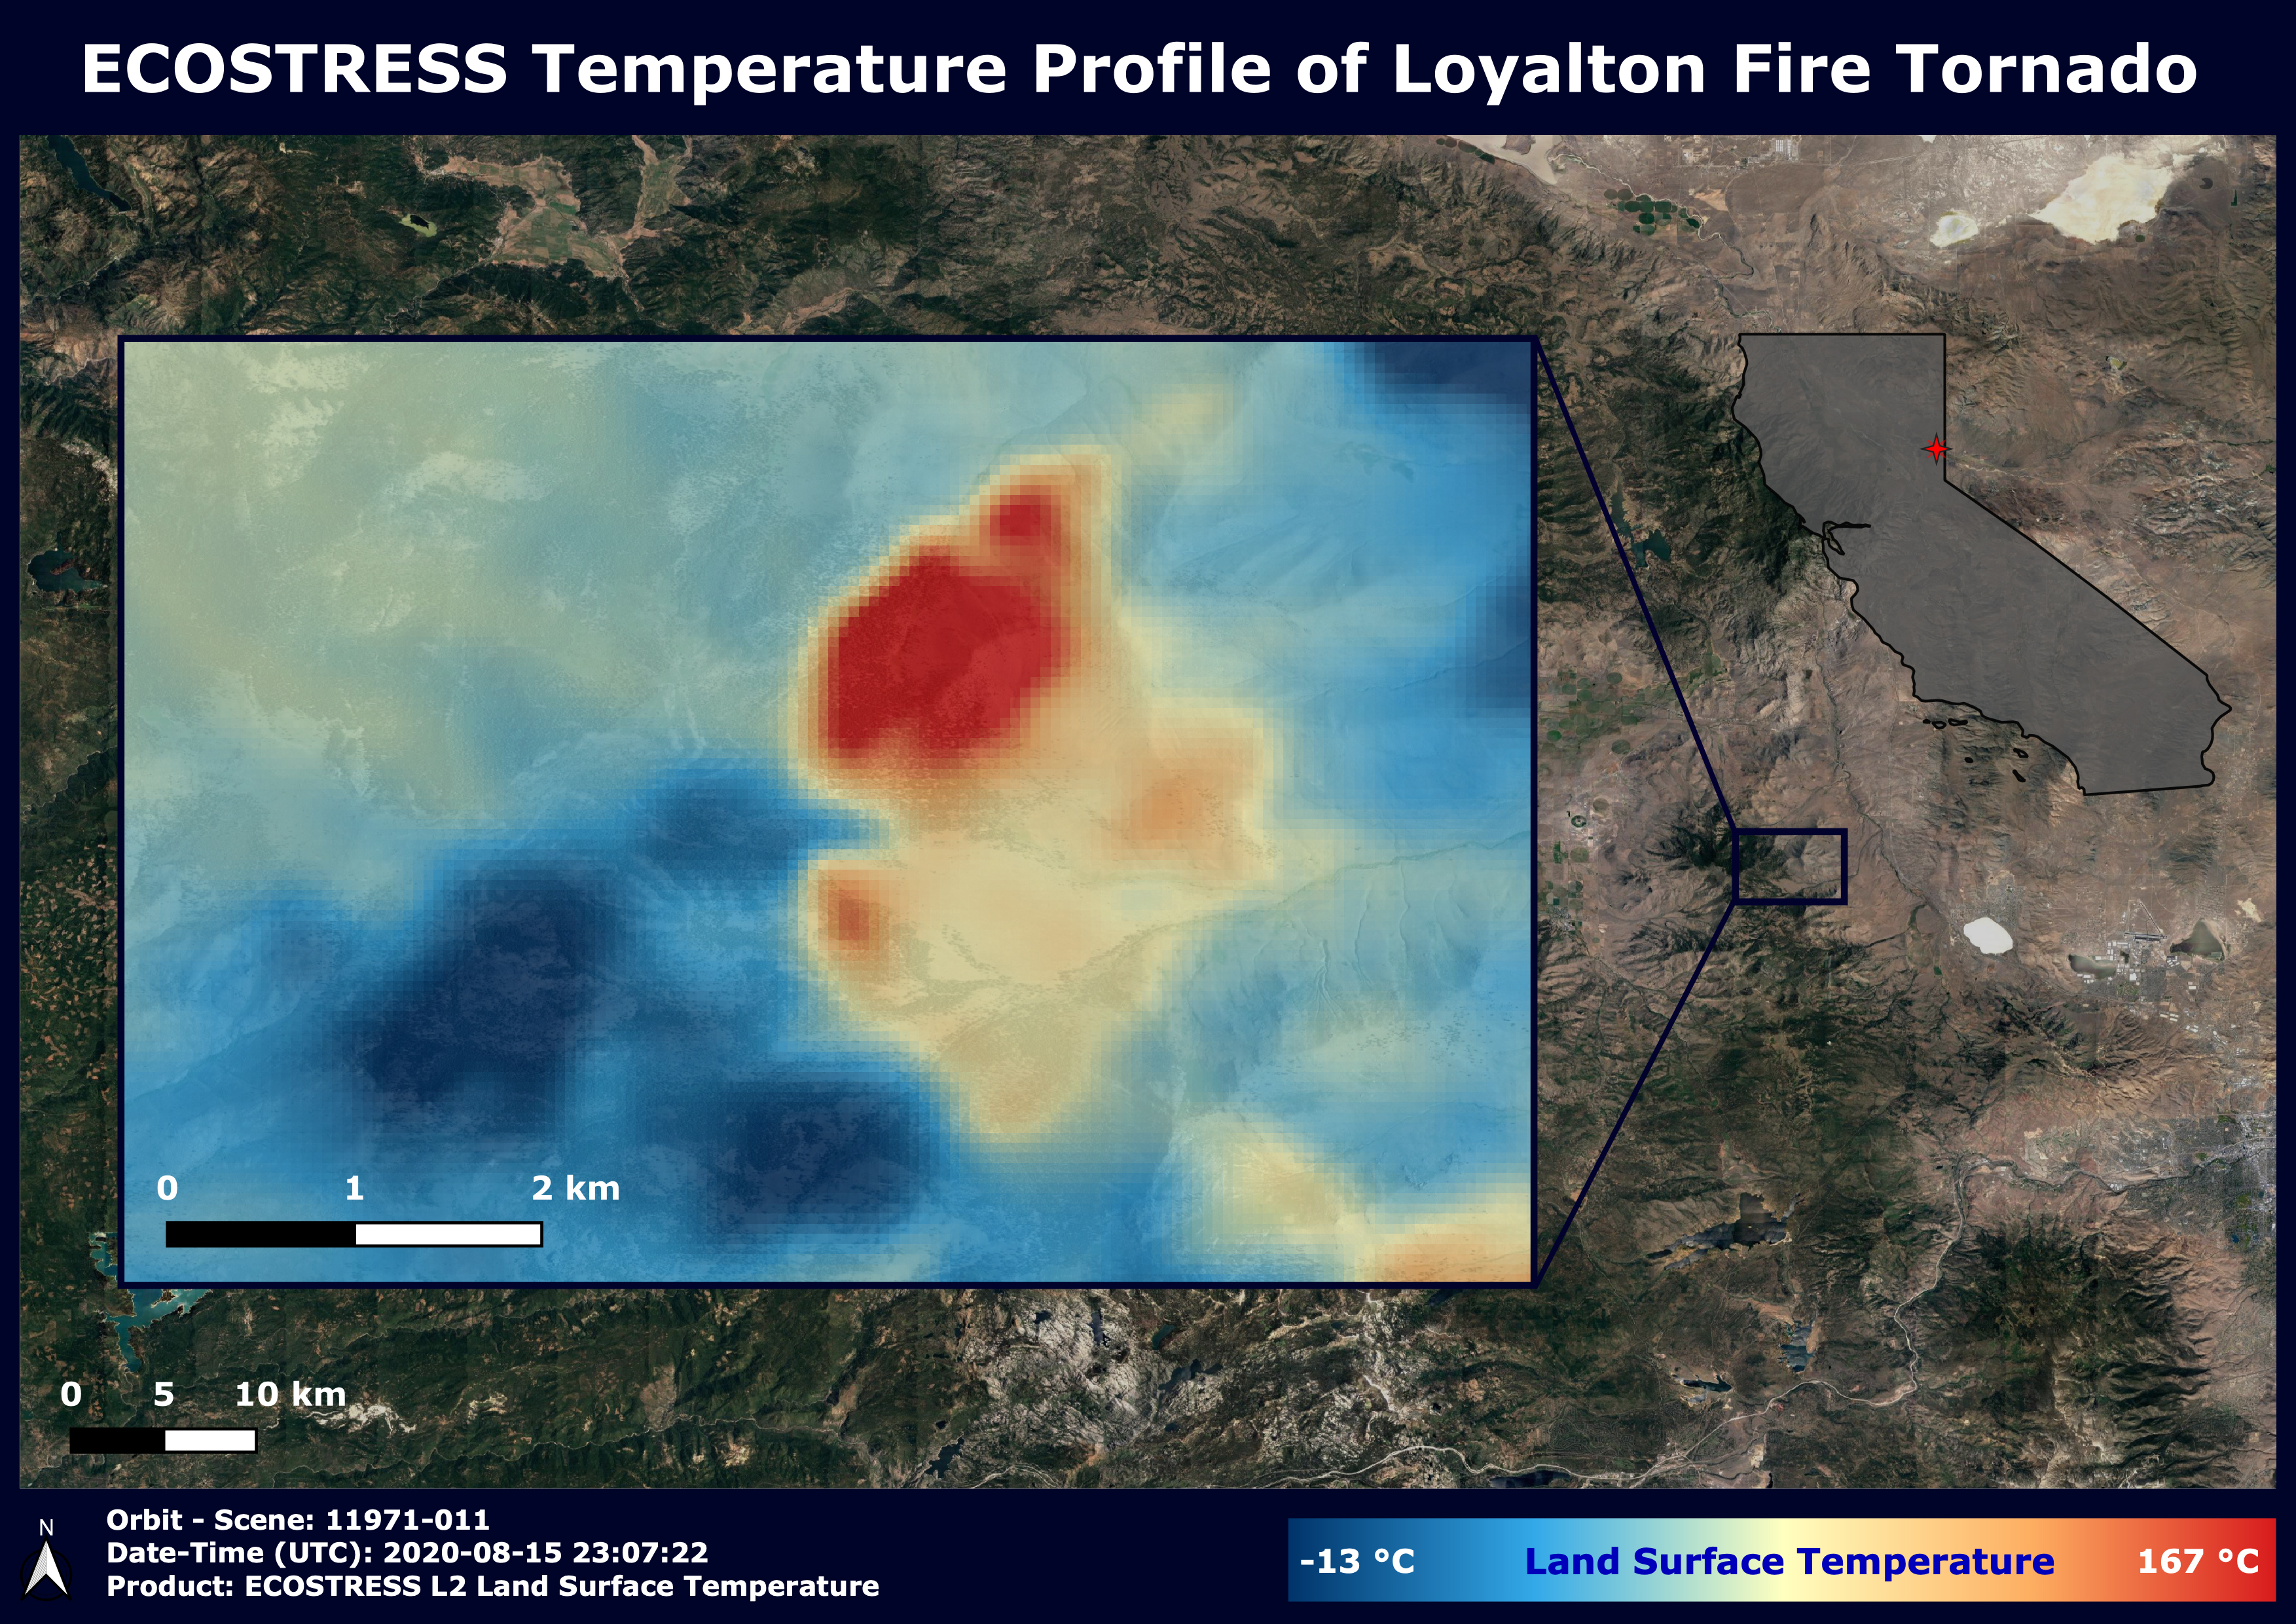

NASA’s ECOSTRESS Sees Fire-Induced Tornado From Space

NASA’s ECOsystem Spaceborne Thermal Radiometer Experiment on Space Station (ECOSTRESS) has imaged a temperature profile of an area surrounding a fire-induced tornado in Loyalton, California. A 20,000-acre wildfire early on Saturday, Aug. 15, 2020, had been the source of the tornado.

Fire tornados are rare occurrences and happen due to the most unfavorable weather conditions: harsh winds and a surge in heat from a fire. They have the potential to be highly dangerous, leading to many areas to issue a weather alert to their residents to stay cautious and find places of shelter.

In this map, there is a concentrated area of high temperature, which is likely where the fire-induced tornado had taken place. Also present in the image are very cold clouds, possibly representing the pyrocumulonimbus cloud that usually forms above a fire tornado. The National Weather Service (NWS) also suggested outflow winds in excess of 60 mph, which points to the event to be an EF1 or EF2 tornado.

NASA’s Jet Propulsion Laboratory in Southern California built and manages the ECOSTRESS mission for the Earth Science Division in the Science Mission Directorate at NASA Headquarters in Washington. ECOSTRESS is an Earth Venture Instrument mission; the program is managed by NASA’s Earth System Science Pathfinder program at NASA’s Langley Research Center in Hampton, Virginia. Future studies could use ECOSTRESS data products in a similar fashion as land surface temperature was used to assess the tornado pictured above.

Credit: NASA/JPL-Caltech